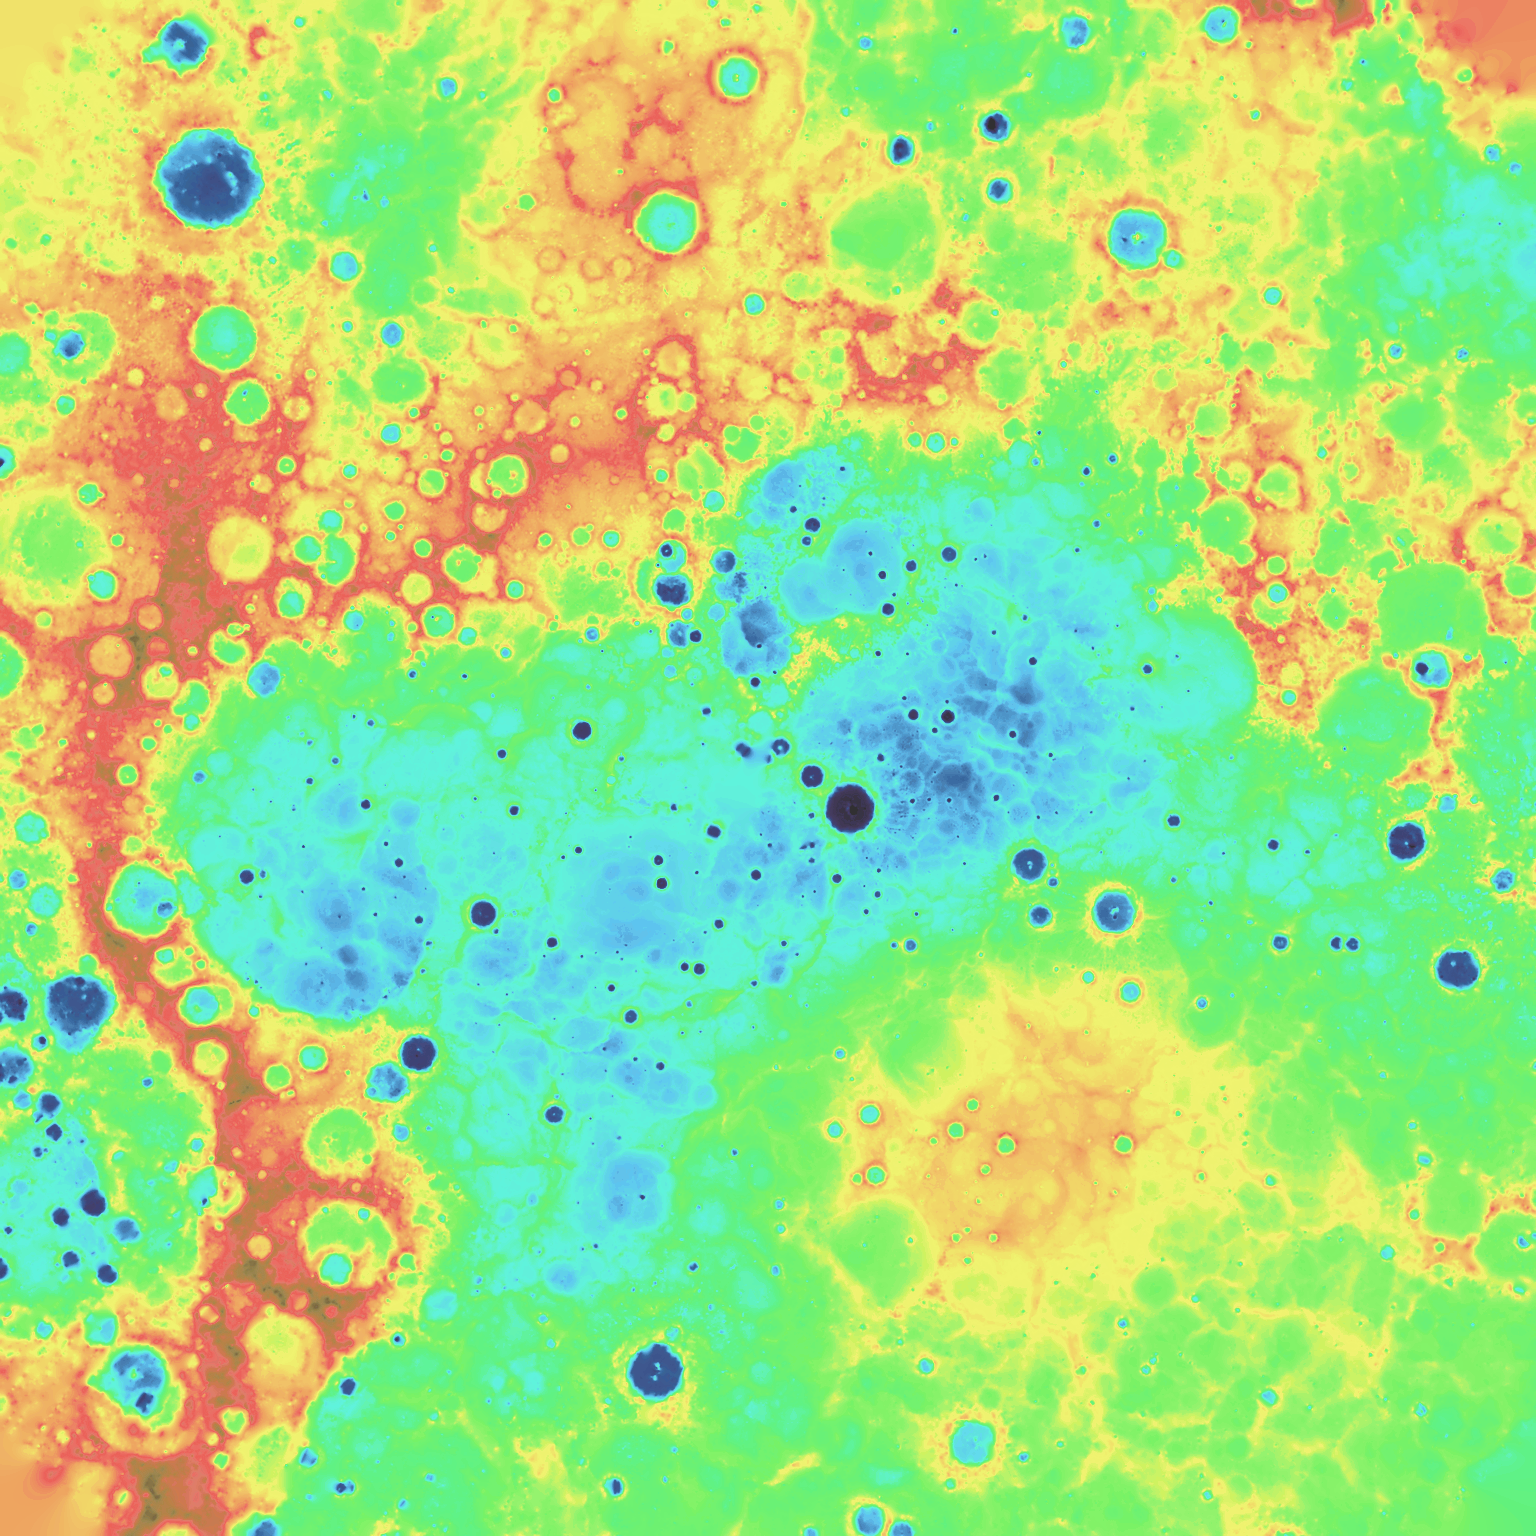

Digital Elevation Model of Mercury’s Northern Hemisphere

The above image is from a digital elevation model (DEM) created by using orbital MLA data. The colors illustrate Mercury’s topography, which spans roughly from -5 km (deep blue) to 5 km (red). The specific color bar is given on the ACT-REACT QuickMap description of this DEM layer. Also in QuickMap, this DEM can be used to generate 3D views of the surface.

The DEM can be downloaded on MESSENGER’s Global Mosaics of Mercury webpage in a variety of formats and resolutions. The DEM was created by using MLA orbital data through that released by the PDS on March 8, 2013. Due to MESSENGER’s highly elliptical orbit, MLA can only range to the surface in the northern hemisphere. Consequently, the DEM products derived from MLA data only cover the northern hemisphere of Mercury. Additionally, the accuracy of each DEM product is higher closer to the north pole, and near the equator, the data are highly interpolated.

Instrument: Mercury Laser Altimeter (MLA)
Center Latitude: 90° N
Map Projection: Polar stereographic projection, extending southward to 55° N, with 0° longitude at the bottom
Resolution: 2 km/pixel
Scale: The distance across the center of this polar map projection is approximately 2,980 kilometers (1850 miles)
Download: Global Mosaics of Mercury Webpage

The MESSENGER spacecraft is the first ever to orbit the planet Mercury, and the spacecraft’s seven scientific instruments and radio science investigation are unraveling the history and evolution of the Solar System’s innermost planet. MESSENGER acquired over 150,000 images and extensive other data sets. MESSENGER is capable of continuing orbital operations until early 2015.

For information regarding the use of images, see the MESSENGER image use policy.

Credit: NASA/Johns Hopkins University Applied Physics Laboratory/Carnegie Institution of Washington